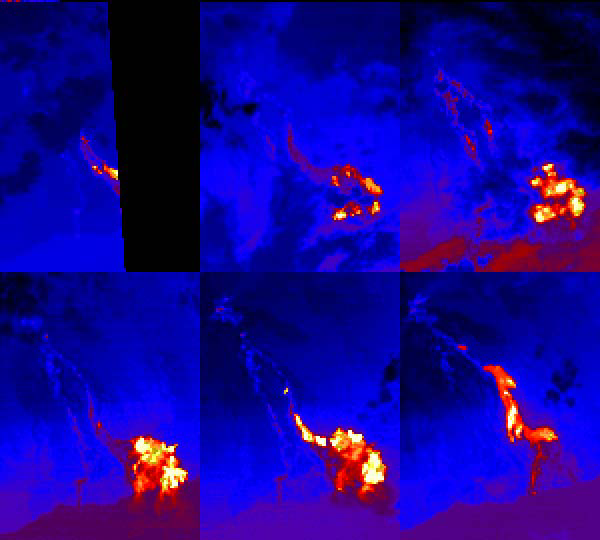

Hawaii Lava Flows

This sequence of ASTER nighttime thermal images shows the Pu’u O’o lava flows entering the sea at Kamokuna on the southeast side of the Island of Hawaii. Each image covers an area of 9 x 12 km. The acquisition dates are April 4 2000, May 13 2000, May 22 2000 (upper row) and June 30 2000, August 1 2000 and January 1 2001 (lower row). Thermal band 14 has been color coded from black (coldest) through blue, red, yellow and white (hottest). The first 5 images show a time sequence of a single eruptive phase; the last image shows flows from a later eruptive phase. The images are located at 19.3 degrees north latitude, 155 degrees west longitude.

The U.S. science team is located at NASA’s Jet Propulsion Laboratory, Pasadena, Calif. The Terra mission is part of NASA’s Science Mission Directorate.

Credit: NASA/GSFC/METI/ERSDAC/JAROS, and U.S./Japan ASTER Science Team